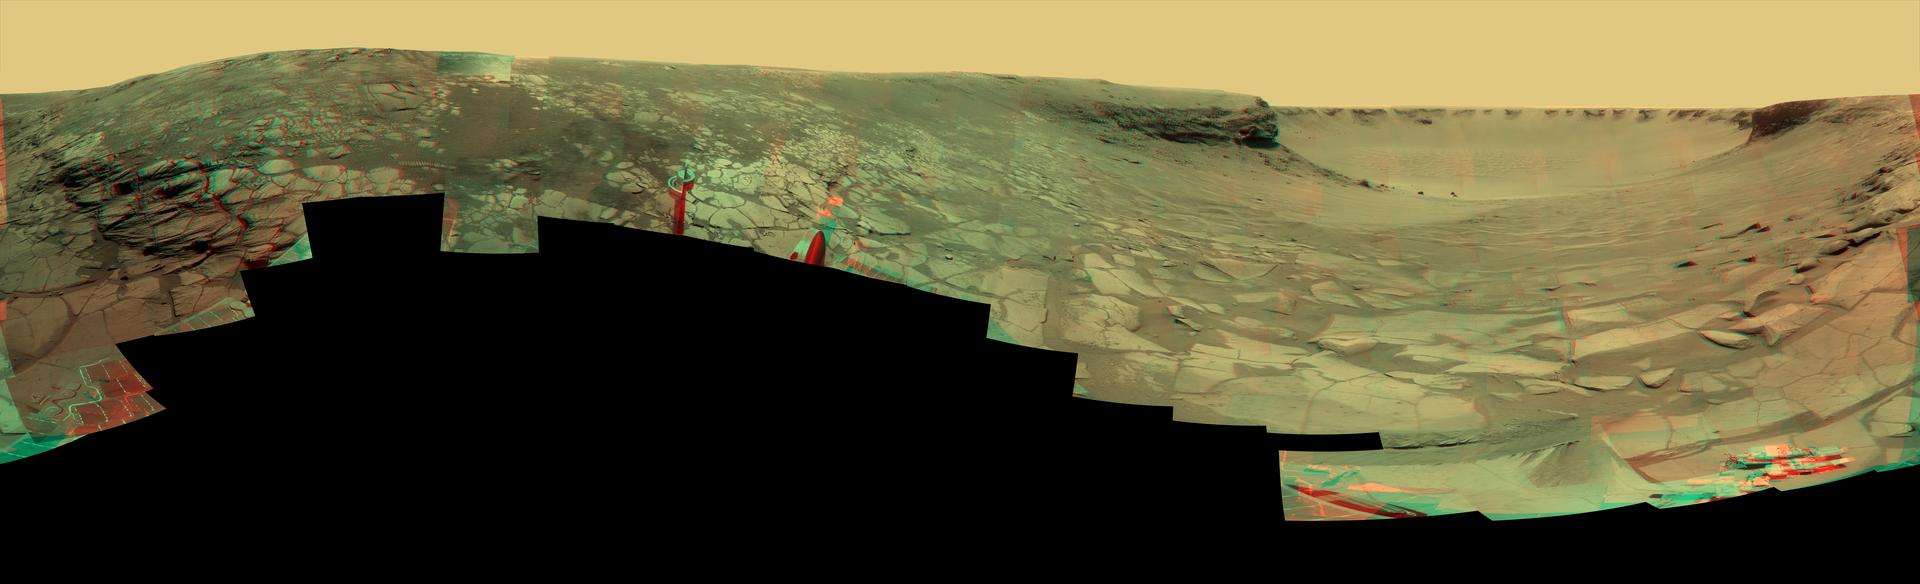

‘Lyell’ Panorama inside Victoria Crater (Stereo)

During four months prior to the fourth anniversary of its landing on Mars, NASA’s Mars Exploration Rover Opportunity examined rocks inside an alcove called “Duck Bay” in the western portion of Victoria Crater. The main body of the crater appears in the upper right of this stereo panorama, with the far side of the crater lying about 800 meters (half a mile) away. Bracketing that part of the view are two promontories on the crater’s rim at either side of Duck Bay. They are “Cape Verde,” about 6 meters (20 feet) tall, on the left, and “Cabo Frio,” about 15 meters (50 feet) tall, on the right. The rest of the image, other than sky and portions of the rover, is ground within Duck Bay.

Opportunity’s targets of study during the last quarter of 2007 were rock layers within a band exposed around the interior of the crater, about 6 meters (20 feet) from the rim. Bright rocks within the band are visible in the foreground of the panorama. The rover science team assigned informal names to three subdivisions of the band: “Steno,” “Smith,” and “Lyell.”

This view incorporates many images taken by Opportunity’s panoramic camera (Pancam) from the 1,332nd through 1,379th Martian days, or sols, of the mission (Oct. 23 to Dec. 11, 2007). It combines a stereo pair so that it appears three-dimensional when seen through blue-red glasses. Some visible patterns in dark and light tones are the result of combining frames that were affected by dust on the front sapphire window of the rover’s camera.

Opportunity landed on Jan. 25, 2004, Universal Time, (Jan. 24, Pacific Time) inside a much smaller crater about 6 kilometers (4 miles) north of Victoria Crater, to begin a surface mission designed to last 3 months and drive about 600 meters (0.4 mile).

Credit: NASA/JPL-Caltech/Cornell University